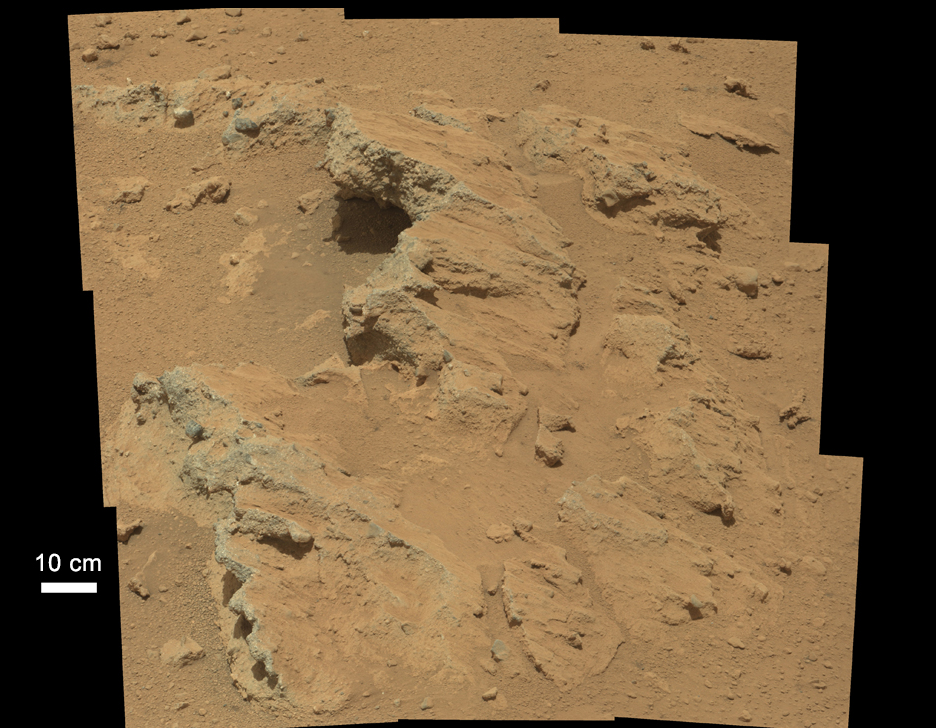

Remnants of Ancient Streambed on Mars

Figure 1

NASA’s Curiosity rover found evidence for an ancient, flowing stream on Mars at a few sites, including the rock outcrop pictured here, which the science team has named “Hottah” after Hottah Lake in Canada’s Northwest Territories. It may look like a broken sidewalk, but this geological feature on Mars is actually exposed bedrock made up of smaller fragments cemented together, or what geologists call a sedimentary conglomerate. Scientists theorize that the bedrock was disrupted in the past, giving it the titled angle, most likely via impacts from meteorites.

The key evidence for the ancient stream comes from the size and rounded shape of the gravel in and around the bedrock. Hottah has pieces of gravel embedded in it, called clasts, up to a couple inches (few centimeters) in size and located within a matrix of sand-sized material. Some of the clasts are round in shape, leading the science team to conclude they were transported by a vigorous flow of water. The grains are too large to have been moved by wind.

A close-up view of Hottah (Figure 1) reveals more details of the outcrop. Broken surfaces of the outcrop have rounded, gravel clasts, such as the one circled in white, which is about 1.2 inches (3 centimeters) across. Erosion of the outcrop results in gravel clasts that protrude from the outcrop and ultimately fall onto the ground, creating the gravel pile at left.

This image mosaic was taken by Curiosity’s 100-millimeter Mastcam telephoto lens on its 39th Martian day, or sol, of the mission (Sept. 14, 2012 PDT/Sept. 15 GMT).

JPL manages the Mars Science Laboratory/Curiosity for NASA’s Science Mission Directorate in Washington. The rover was designed, developed and assembled at JPL, a division of the California Institute of Technology in Pasadena.

Credit: NASA/JPL-Caltech/MSSS